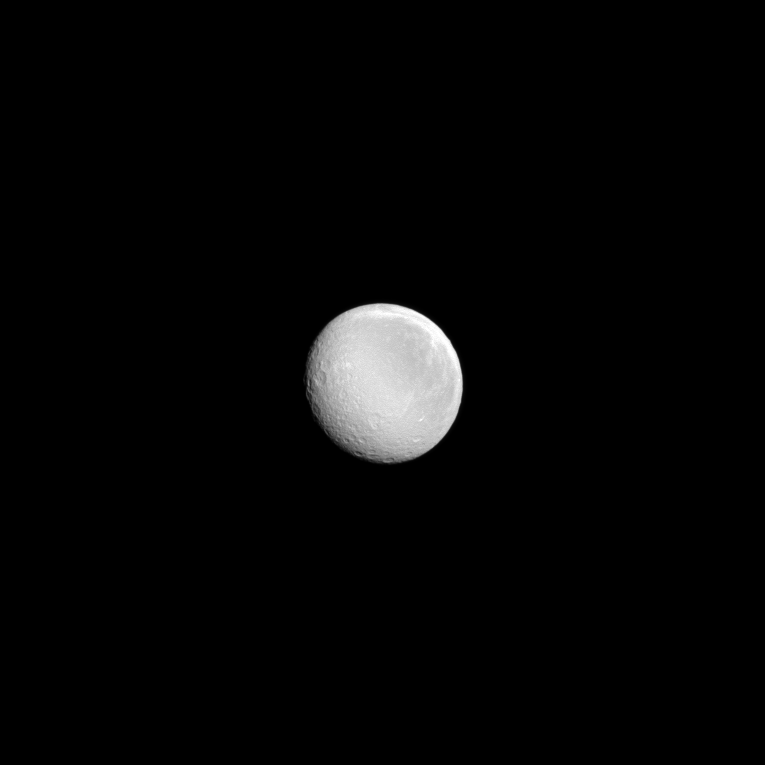

Rhea’s Day in the Sun

A nearly full Rhea shines in the sunlight in this recent Cassini image.

Rhea (949 miles, or 1,527 kilometers across) is Saturn’s second largest moon.

Lit terrain seen here is on the Saturn-facing hemisphere of Rhea. North on Rhea is up and rotated 43 degrees to the left. The image was taken in visible light with the Cassini spacecraft narrow-angle camera on Sept. 10, 2013.

The view was obtained at a distance of approximately 990,000 miles (1.6 million kilometers) from Rhea. Image scale is 6 miles (9 kilometers) per pixel.

The Cassini-Huygens mission is a cooperative project of NASA, the European Space Agency and the Italian Space Agency. The Jet Propulsion Laboratory, a division of the California Institute of Technology in Pasadena, manages the mission for NASA’s Science Mission Directorate, Washington, D.C. The Cassini orbiter and its two onboard cameras were designed, developed and assembled at JPL. The imaging operations center is based at the Space Science Institute in Boulder, Colo.

Credit: NASA/JPL-Caltech/Space Science Institute